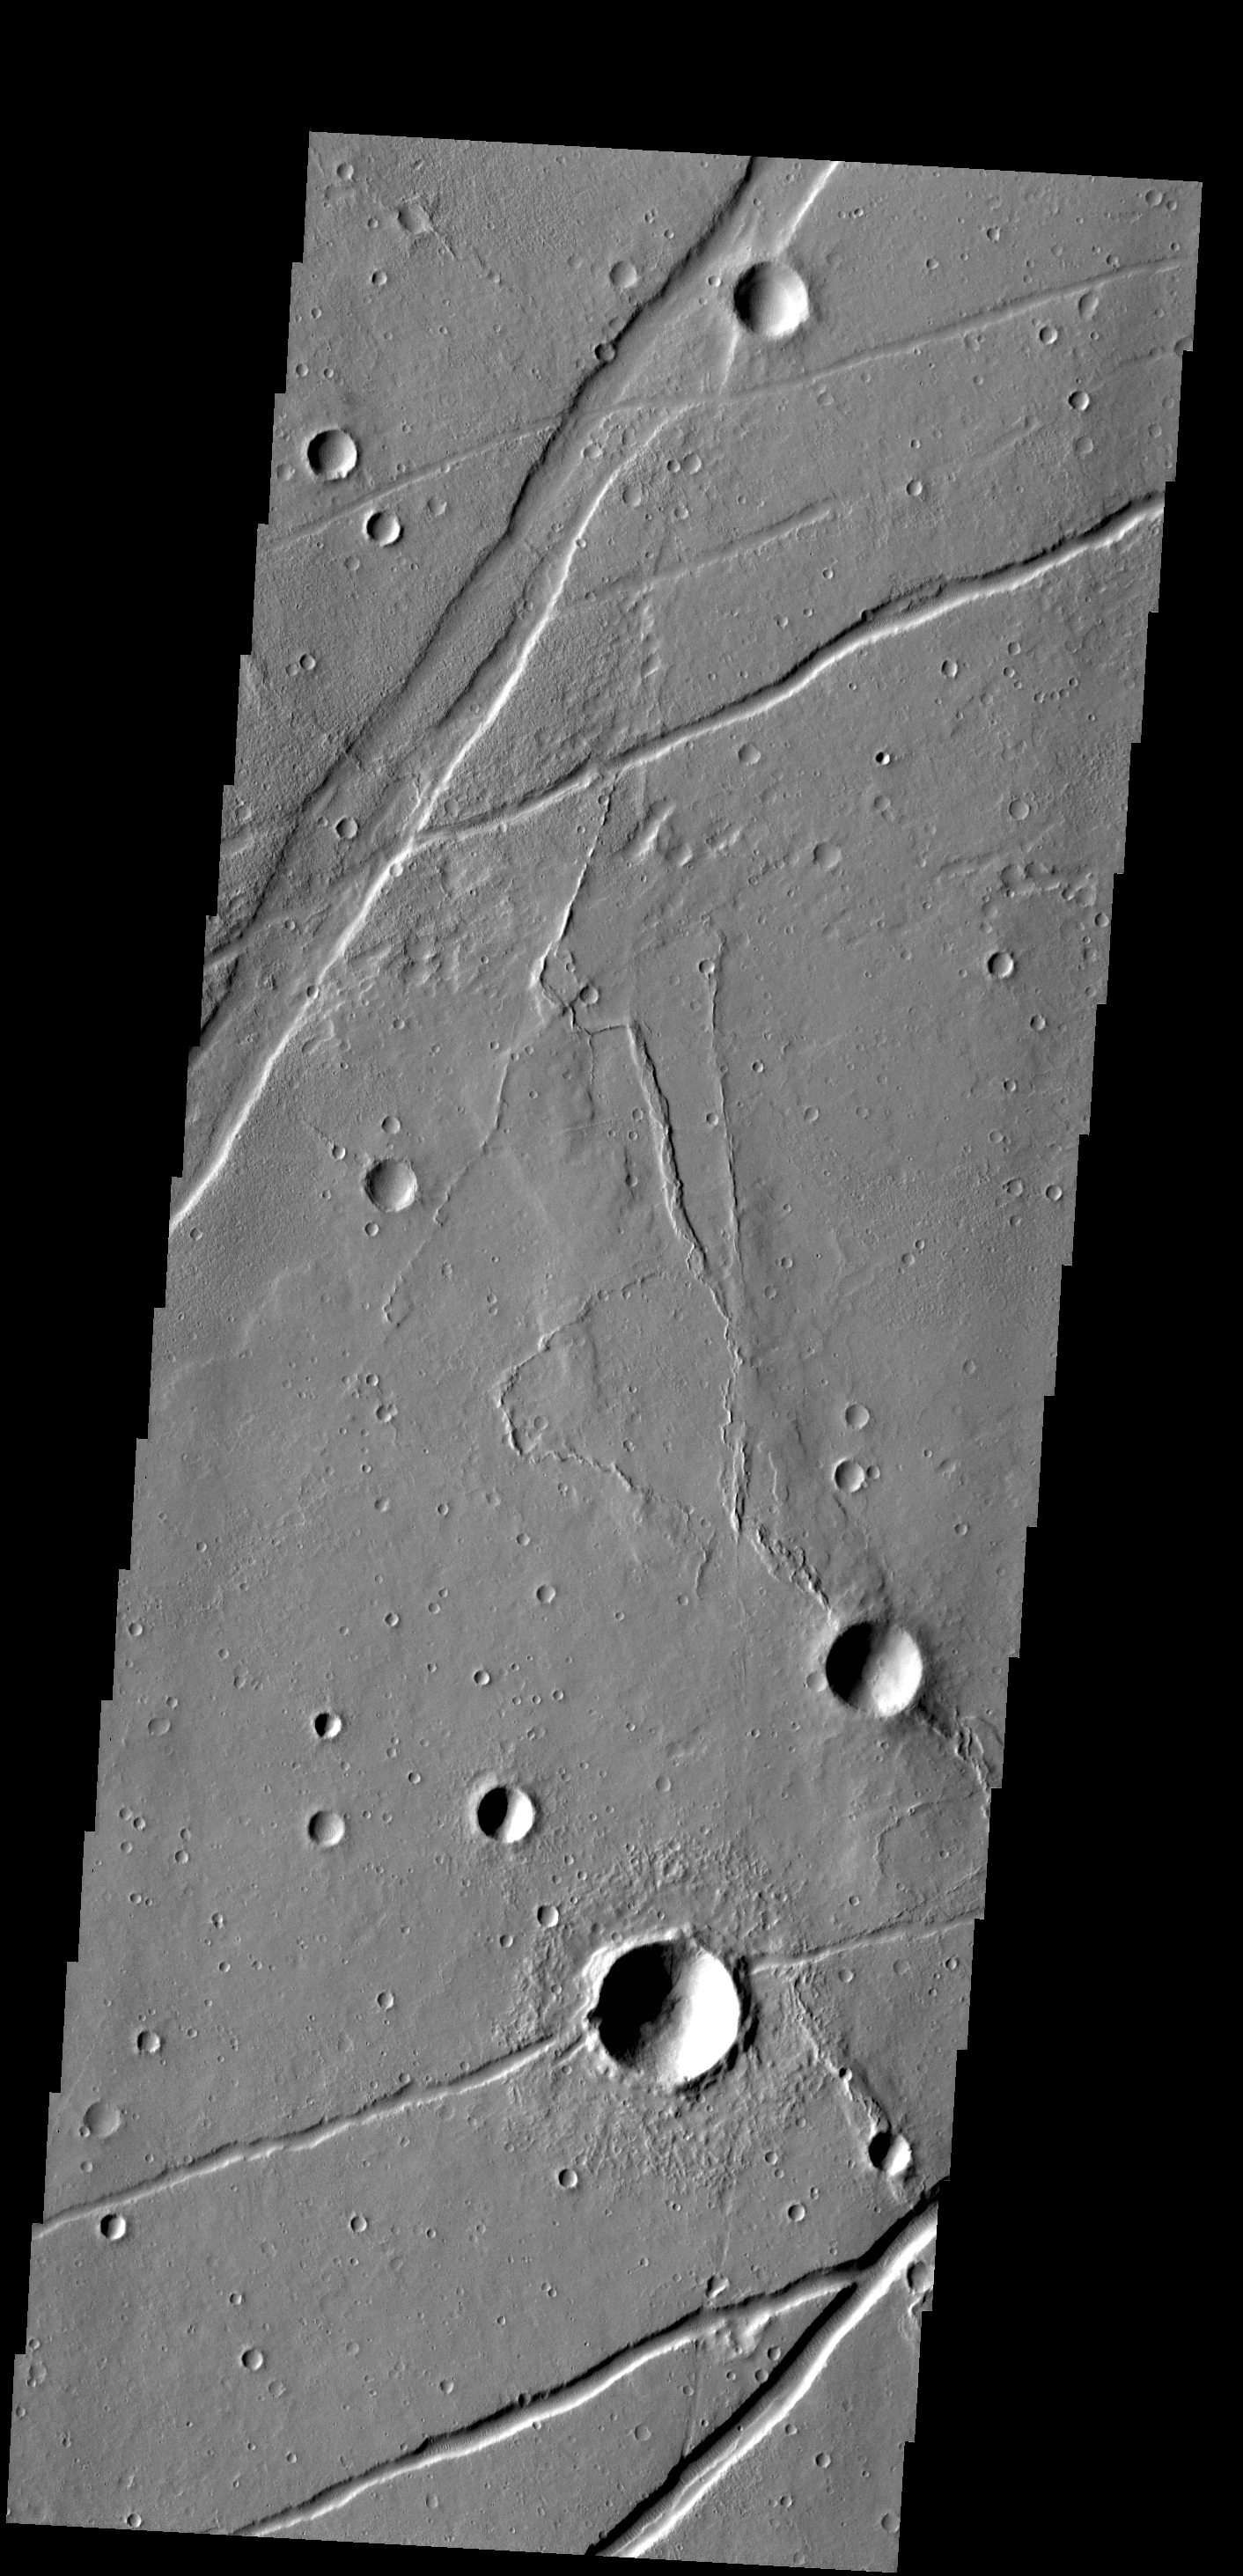

Labeatis Fossae

The fractures in this VIS image are part of Labeatis Fossae.

Credit: NASA/JPL-Caltech/ASU